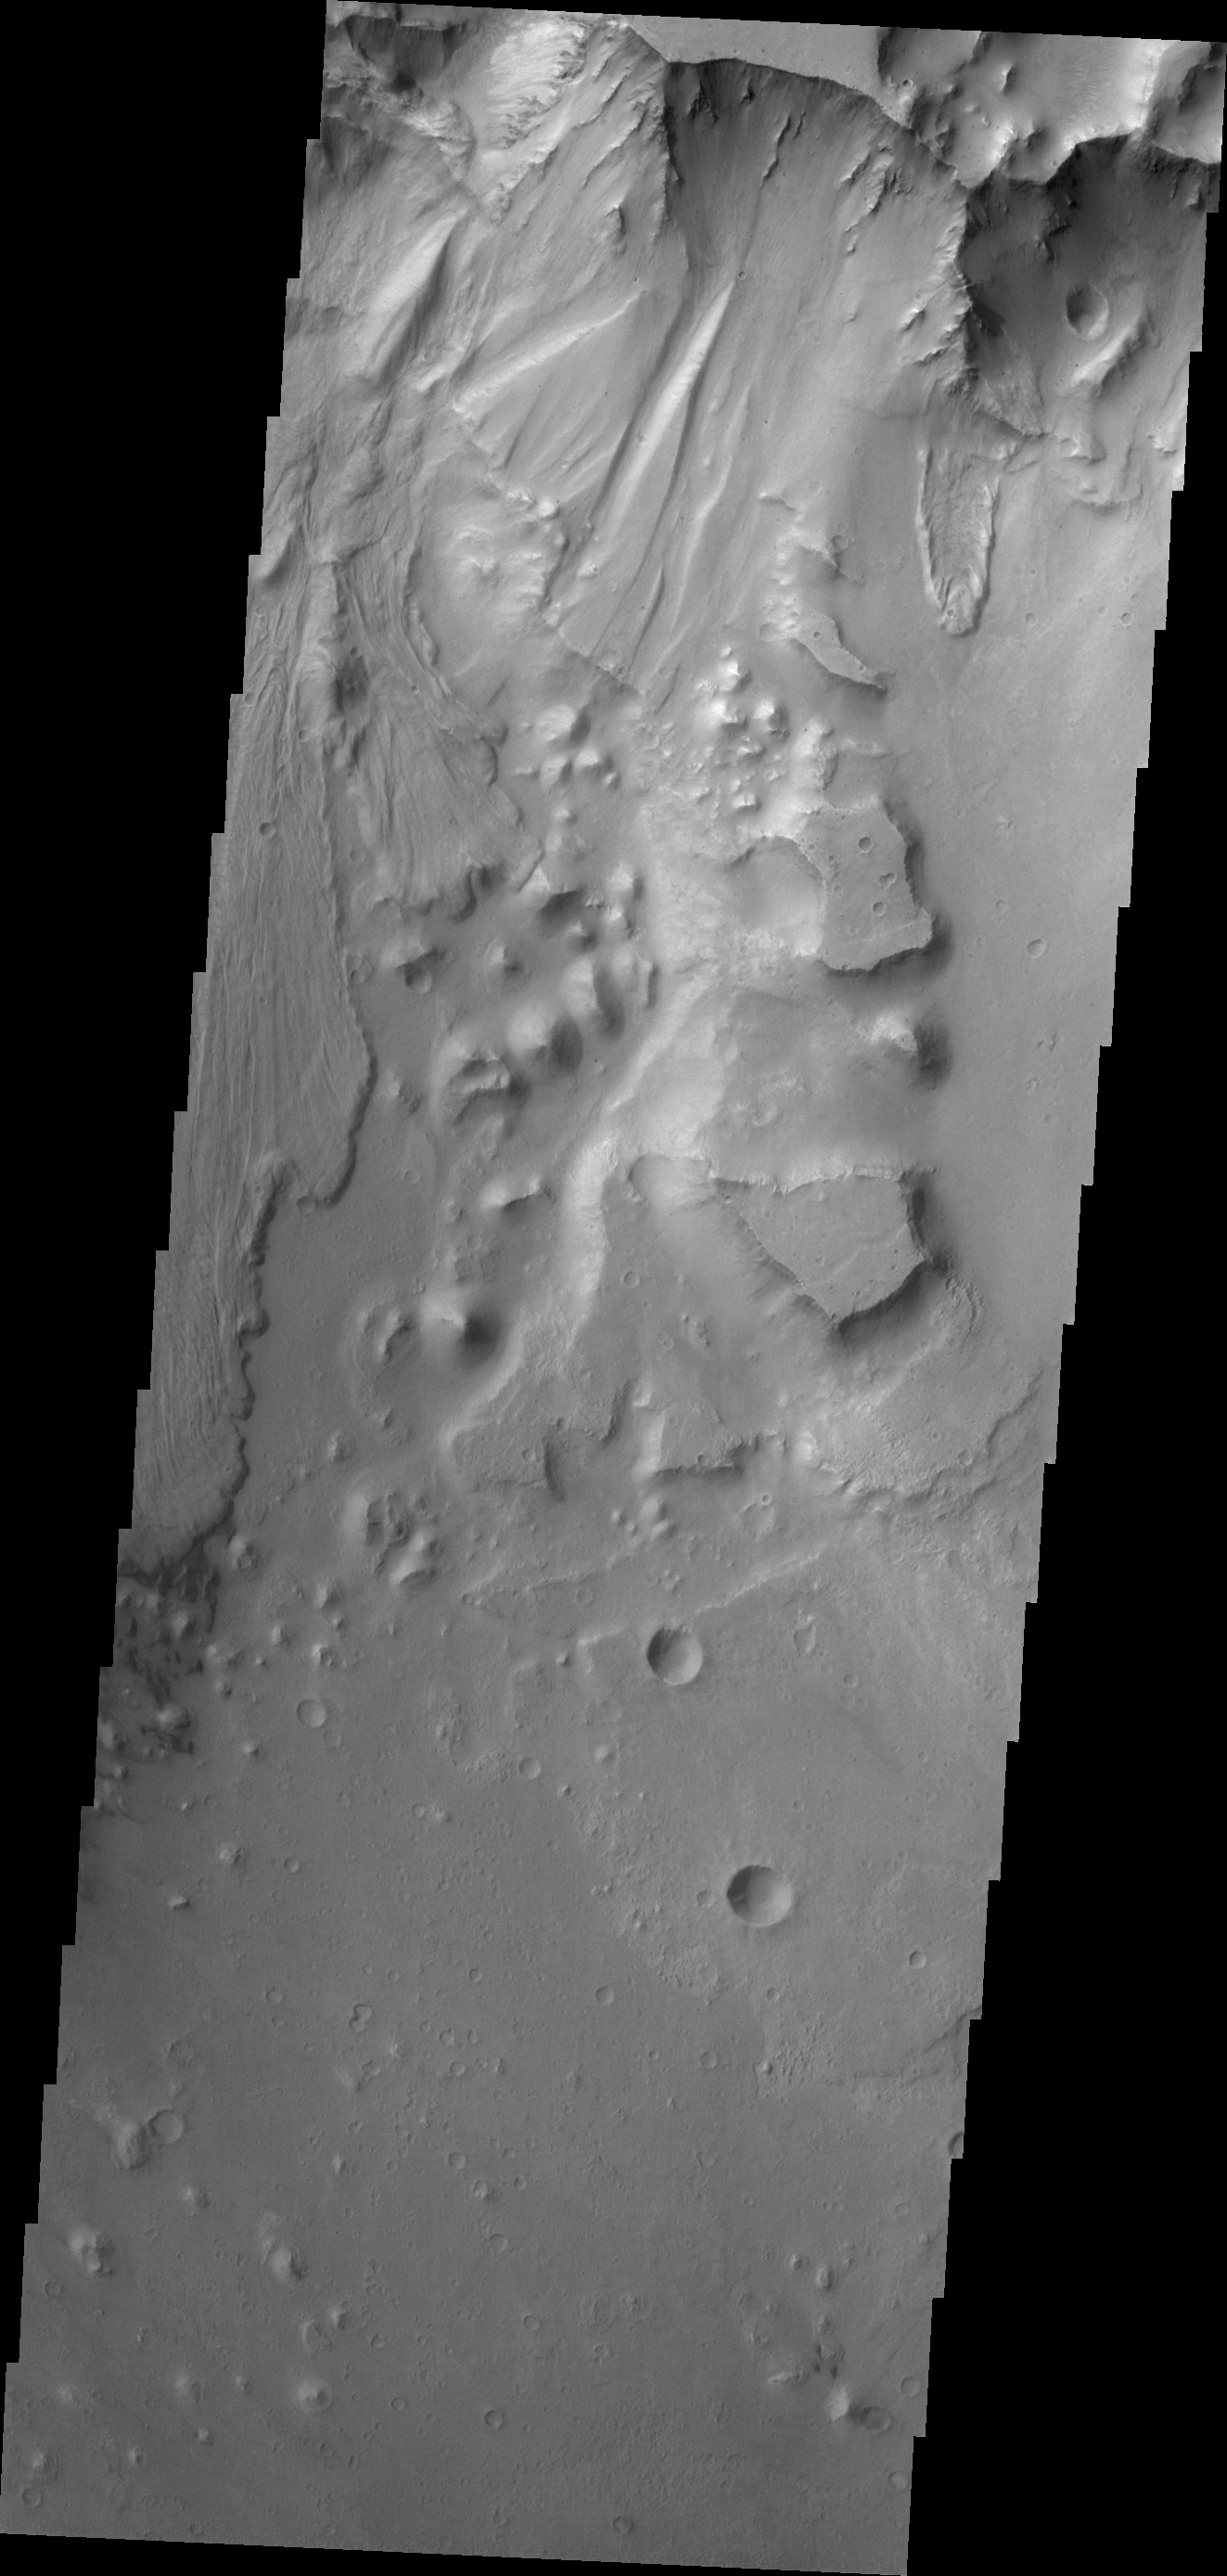

Ganges Chasma

This VIS image of Ganges Chasma contains both landslide deposits and dunes.

Credit: NASA/JPL/ASU